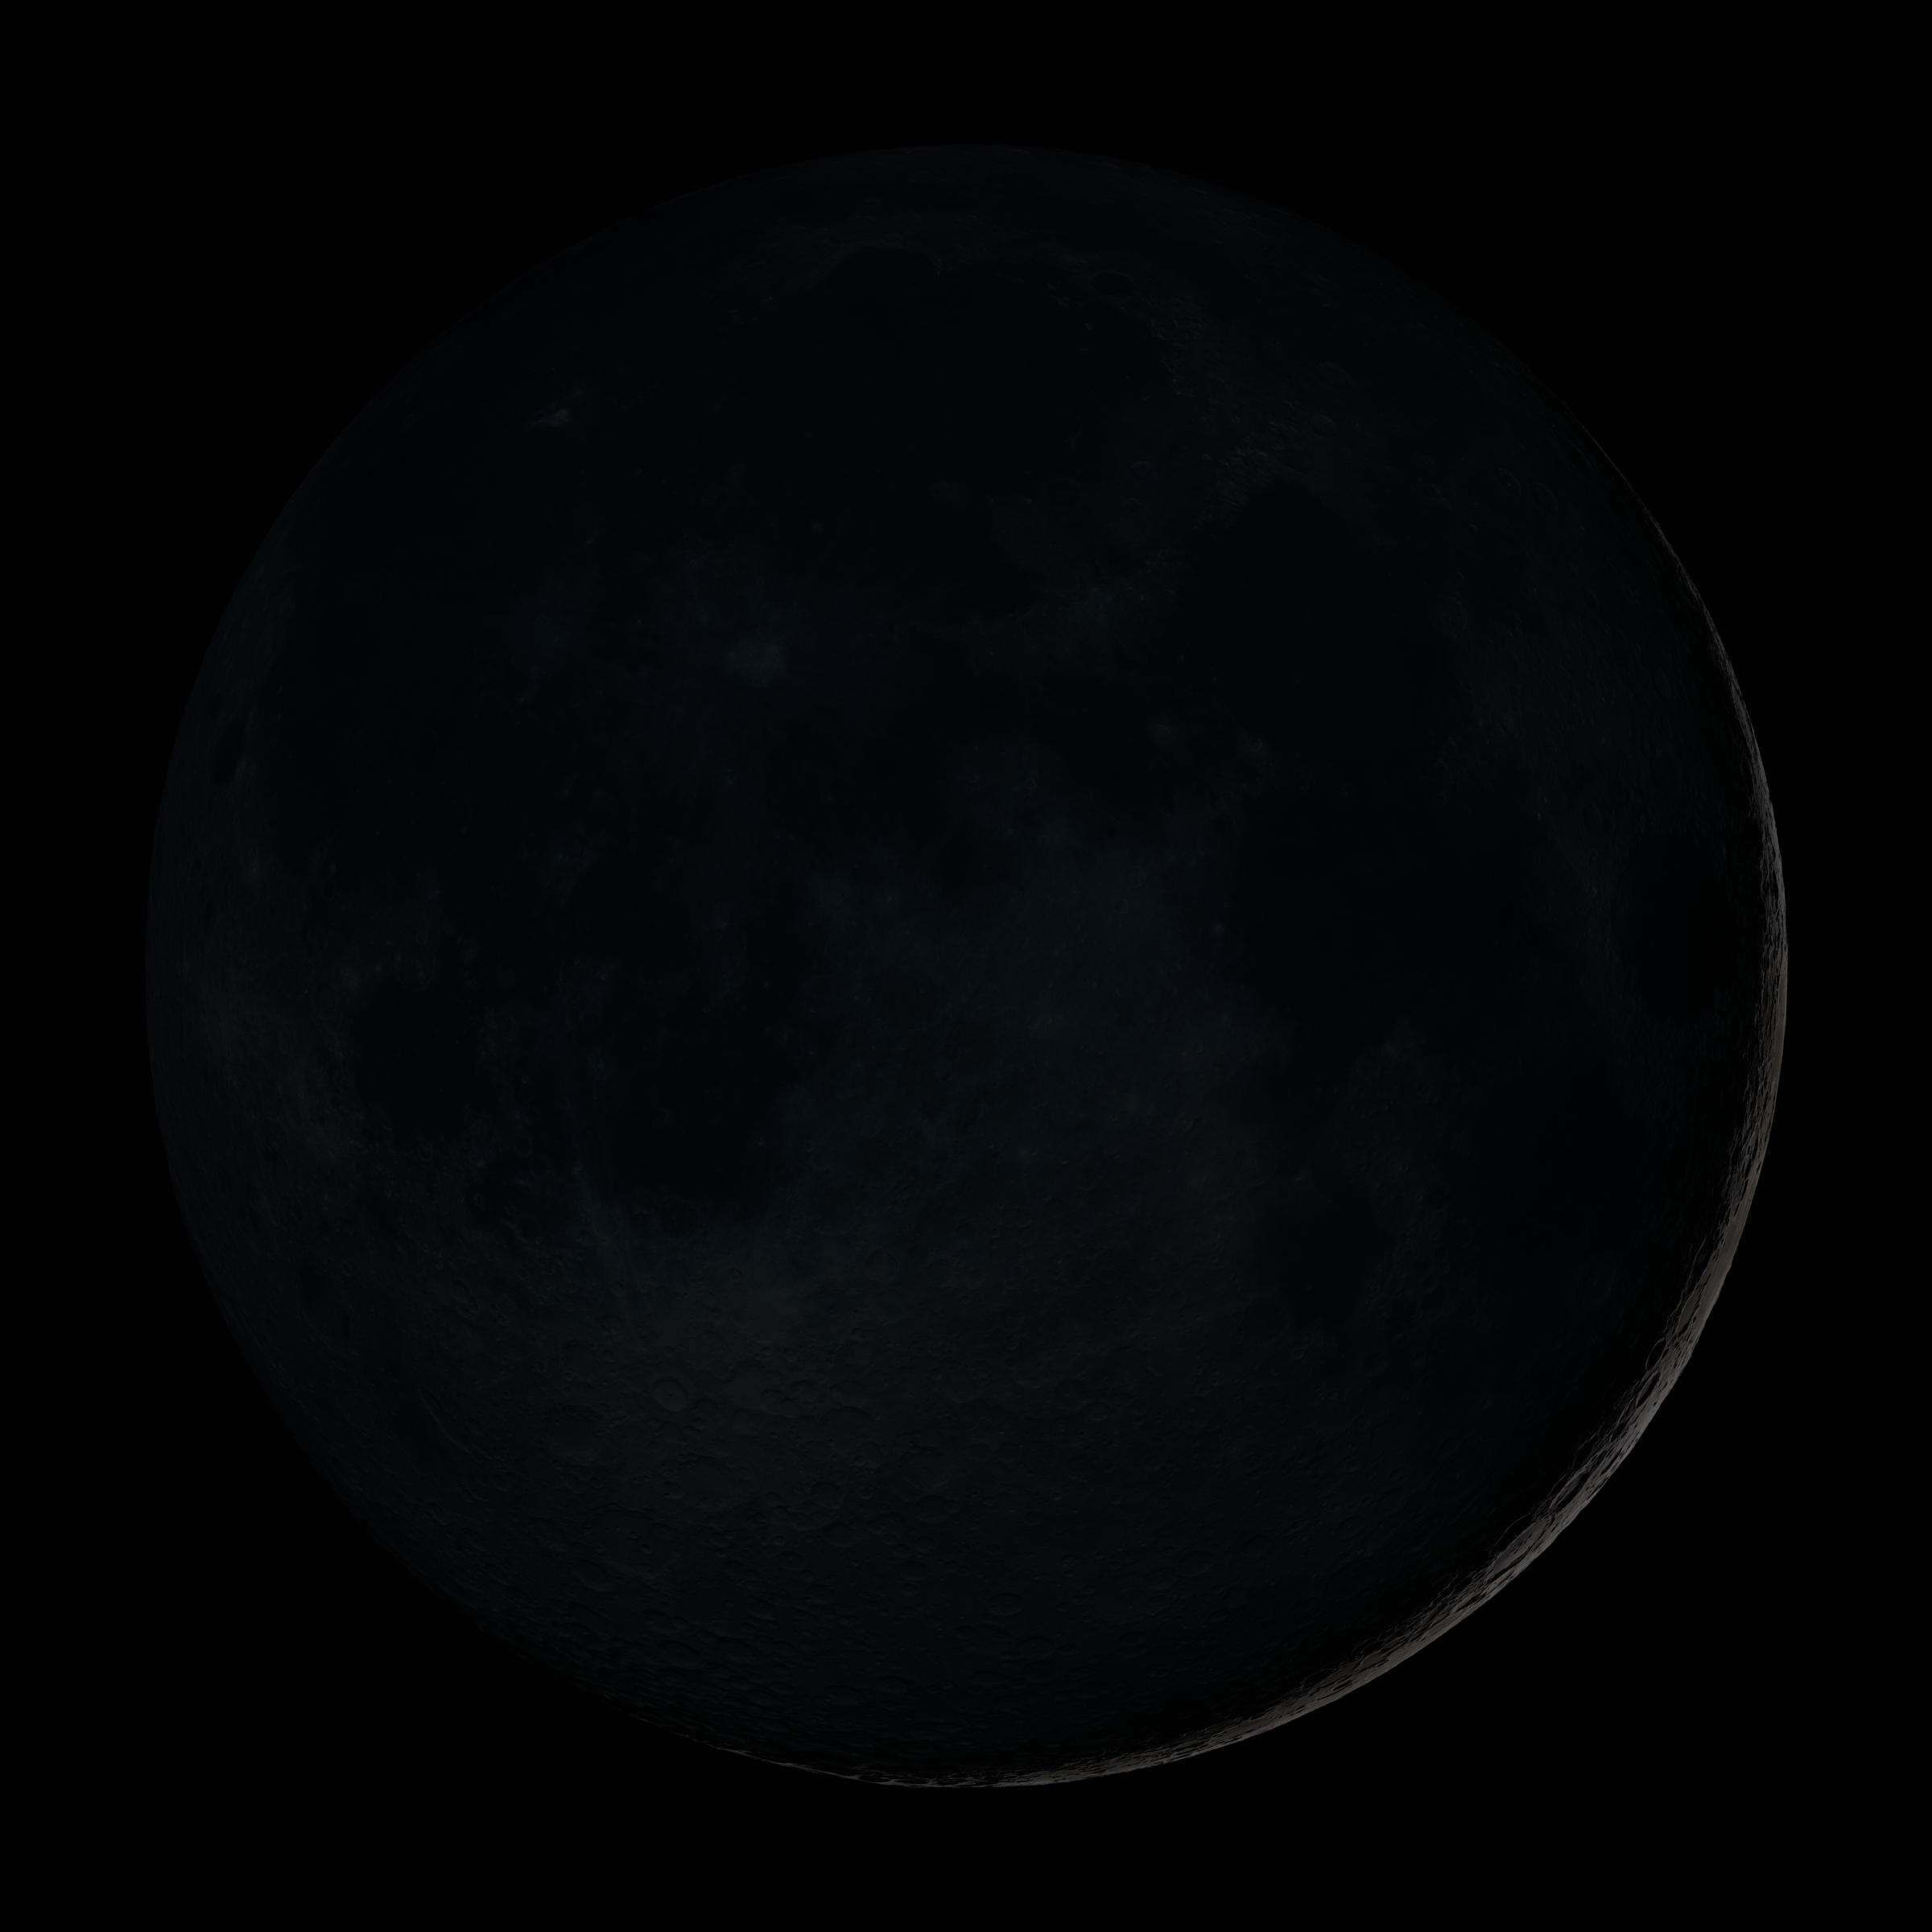

New Moon

New Moon. By the modern definition, New Moon occurs when the Moon and Sun are at the same geocentric ecliptic longitude. The part of the Moon facing us is completely in shadow then. Pictured here is the traditional New Moon, the earliest visible waxing crescent, which signals the start of a new month in many lunar and lunisolar calendars. This marks the first time that accurate shadows at this level of detail are possible in such a computer simulation. The shadows are based on the global elevation map being developed from measurements by the Lunar Orbiter Laser Altimeter (LOLA) aboard the Lunar Reconnaissance Orbiter (LRO). LOLA has already taken more than 10 times as many elevation measurements as all previous missions combined. The Moon always keeps the same face to us, but not exactly the same face. Because of the tilt and shape of its orbit, we see the Moon from slightly different angles over the course of a month. When a month is compressed into 12 seconds, as it is in this animation, our changing view of the Moon makes it look like it's wobbling. This wobble is called libration. The word comes from the Latin for "balance scale" (as does the name of the zodiac constellation Libra) and refers to the way such a scale tips up and down on alternating sides. The sub-Earth point gives the amount of libration in longitude and latitude. The sub-Earth point is also the apparent center of the Moon's disk and the location on the Moon where the Earth is directly overhead. The Moon is subject to other motions as well. It appears to roll back and forth around the sub-Earth point. The roll angle is given by the position angle of the axis, which is the angle of the Moon's north pole relative to celestial north. The Moon also approaches and recedes from us, appearing to grow and shrink. The two extremes, called perigee (near) and apogee (far), differ by more than 10%. The most noticed monthly variation in the Moon's appearance is the cycle of phases, caused by the changing angle of the Sun as the Moon orbits the Earth. The cycle begins with the waxing (growing) crescent Moon visible in the west just after sunset. By first quarter, the Moon is high in the sky at sunset and sets around midnight. The full Moon rises at sunset and is high in the sky at midnight. The third quarter Moon is often surprisingly conspicuous in the daylit western sky long after sunrise. Celestial north is up in these images, corresponding to the view from the northern hemisphere. The descriptions of the print resolution stills also assume a northern hemisphere orientation. To adjust for southern hemisphere views, rotate the images 180 degrees, and substitute "north" for "south" in the descriptions.

Credit: NASA/Goddard Space Flight Center Scientific Visualization Studio